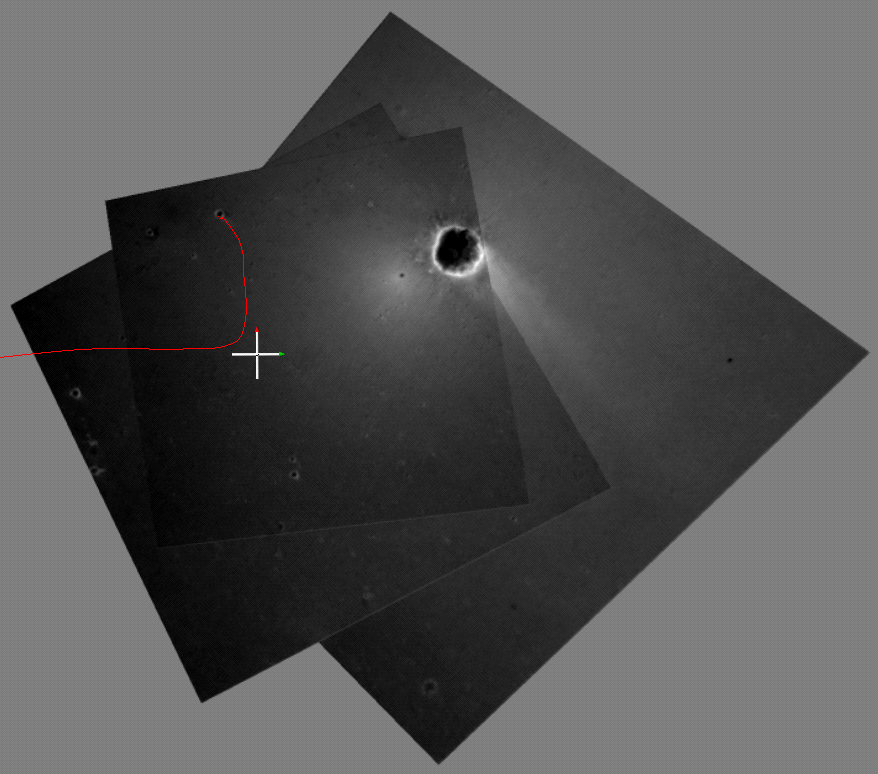

Opportunity’s Hole in One

This computer-generated visualization depicts an overhead view of the path Opportunity took when it landed at Meridiani Planum, Mars. A red line shows the path of the spacecraft’s descent and bouncing along the surface. The line is superimposed on a mosaic of the three images taken during descent by the descent image motion estimation system camera, located on the bottom of the lander. Initially, the Opportunity lander was traveling east, but near the end of its descent, it began moving north. When the lander was released from the parachute, the spacecraft bounced to the north into the crater shown at the top of the image. North is indicated by the red-tipped white arrow in the coordinate axes and east, by the green-tipped white arrow.

Credit: NASA/JPL